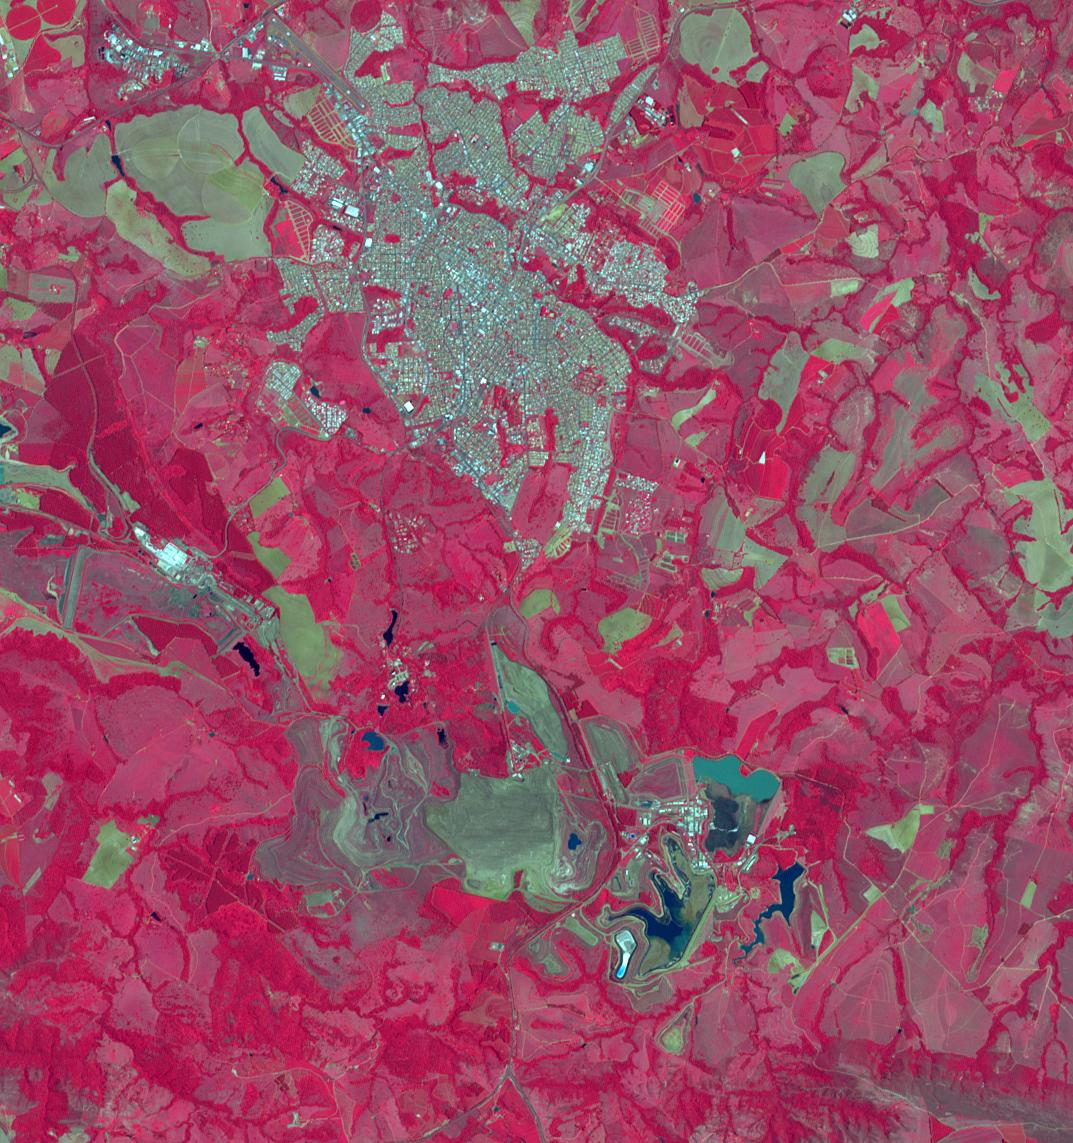

Araxa Mine, Brazil

The Araxa mine in southern Brazil produces more than 80% of the world’s Niobium. Niobium is used as an alloying agent in steels and in high-tech applications, such as electric car batteries. Brazil currently has 98% of commercial Niobium reserves in the world. The image was acquired November 5, 2023, covers an area of 16 by 17.1 km, and is located at 19.7 degrees south, 46.9 degrees west.

With its 14 spectral bands from the visible to the thermal infrared wavelength region and its high spatial resolution of about 50 to 300 feet (15 to 90 meters), ASTER images Earth to map and monitor the changing surface of our planet. ASTER is one of five Earth-observing instruments launched Dec. 18, 1999, on Terra. The instrument was built by Japan’s Ministry of Economy, Trade and Industry. A joint U.S./Japan science team is responsible for validation and calibration of the instrument and data products.

The broad spectral coverage and high spectral resolution of ASTER provides scientists in numerous disciplines with critical information for surface mapping and monitoring of dynamic conditions and temporal change. Example applications are monitoring glacial advances and retreats; monitoring potentially active volcanoes; identifying crop stress; determining cloud morphology and physical properties; wetlands evaluation; thermal pollution monitoring; coral reef degradation; surface temperature mapping of soils and geology; and measuring surface heat balance.

The U.S. science team is located at NASA’s Jet Propulsion Laboratory in Pasadena, Calif. The Terra mission is part of NASA’s Science Mission Directorate, Washington.

Credit: NASA/METI/AIST/Japan Space Systems, and U.S./Japan ASTER Science Team